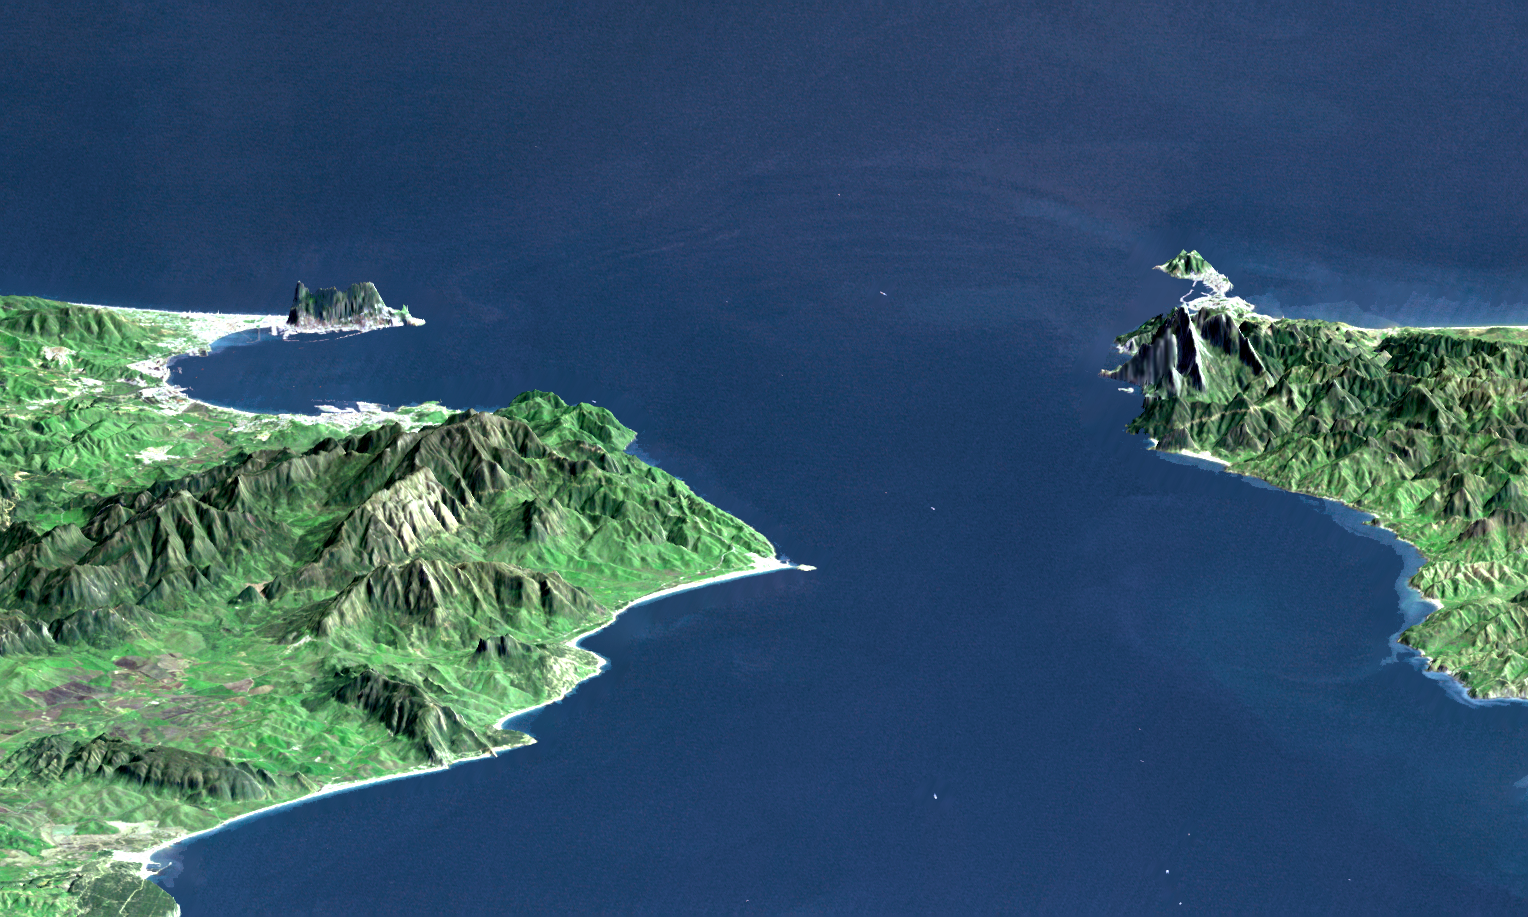

Strait of Gibraltar, Perspective with Landsat Image Overlay

This perspective view shows the Strait of Gibraltar, which is the entrance to the Mediterranean Sea from the Atlantic Ocean. Europe (Spain) is on the left. Africa (Morocco) is on the right. The Rock of Gibraltar, administered by Great Britain, is the peninsula in the back left.

The Strait of Gibraltar is the only natural gap in the topographic barriers that separate the Mediterranean Sea from the world’s oceans. The Sea is about 3700 kilometers (2300 miles) long and covers about 2.5 million square kilometers (one million square miles), while the Strait is only about 13 kilometers (8 miles) wide. Sediment samples from the bottom of the Mediterranean Sea that include evaporite minerals, soils, and fossil plants show that about five million years ago the Strait was topographically blocked and the Sea had evaporated into a deep basin far lower in elevation than the oceans. Consequent changes in the world’s hydrologic cycle, including effects upon ocean salinity, likely led to more ice formation in polar regions and more reflection of sunlight back to space, resulting in a cooler global climate at that time. Today, topography plays a key role in our regional climate patterns. But through Earth history, topographic change, even perhaps over areas as small as 13 kilometers across, has also affected the global climate.

This image was generated from a Landsat satellite image draped over an elevation model produced by the Shuttle Radar Topography Mission (SRTM). The view is eastward with a 3-times vertical exaggeration to enhance topographic expression. Natural colors of the scene (green vegetation, blue water, brown soil, white beaches) are enhanced by image processing, inclusion of some infrared reflectance (as green) to highlight the vegetation pattern, and inclusion of shading of the elevation model to further highlight the topographic features.

Landsat has been providing visible and infrared views of the Earth since 1972. SRTM elevation data matches the 30-meter (99-feet) resolution of most Landsat images and will substantially help in analyses of the large Landsat image archive.

Elevation data used in this image was acquired by the Shuttle Radar Topography Mission (SRTM) aboard the Space Shuttle Endeavour, launched on February 11, 2000. SRTM used the same radar instrument that comprised the Spaceborne Imaging Radar-C/X-Band Synthetic Aperture Radar (SIR-C/X-SAR) that flew twice on the Space Shuttle Endeavour in 1994. SRTM was designed to collect three-dimensional measurements of the Earth’s surface. To collect the 3-D data, engineers added a 60-meter-long (200-foot) mast, installed additional C-band and X-band antennas, and improved tracking and navigation devices. The mission is a cooperative project between the National Aeronautics and Space Administration (NASA), the National Imagery and Mapping Agency (NIMA) of the U.S. Department of Defense (DoD), and the German and Italian space agencies. It is managed by NASA’s Jet Propulsion Laboratory, Pasadena, CA, for NASA’s Earth Science Enterprise, Washington, DC.

View Size: 46 kilometers (28 miles) wide, 106 kilometers (66 miles) distance
Location: 36 degrees North latitude, 5.5 degrees West longitude
Orientation: Looking East, 15 degrees down from horizontal, 3X vertical exaggeration
Image Data: Landsat Bands 1, 2+4, 3 as blue, green, red respectively
Original Data Resolution: 30 meters (99 feet)
Date Acquired: February 2000 (SRTM), July 6, 1987 (Landsat)

Credit: NASA/JPL/NIMA